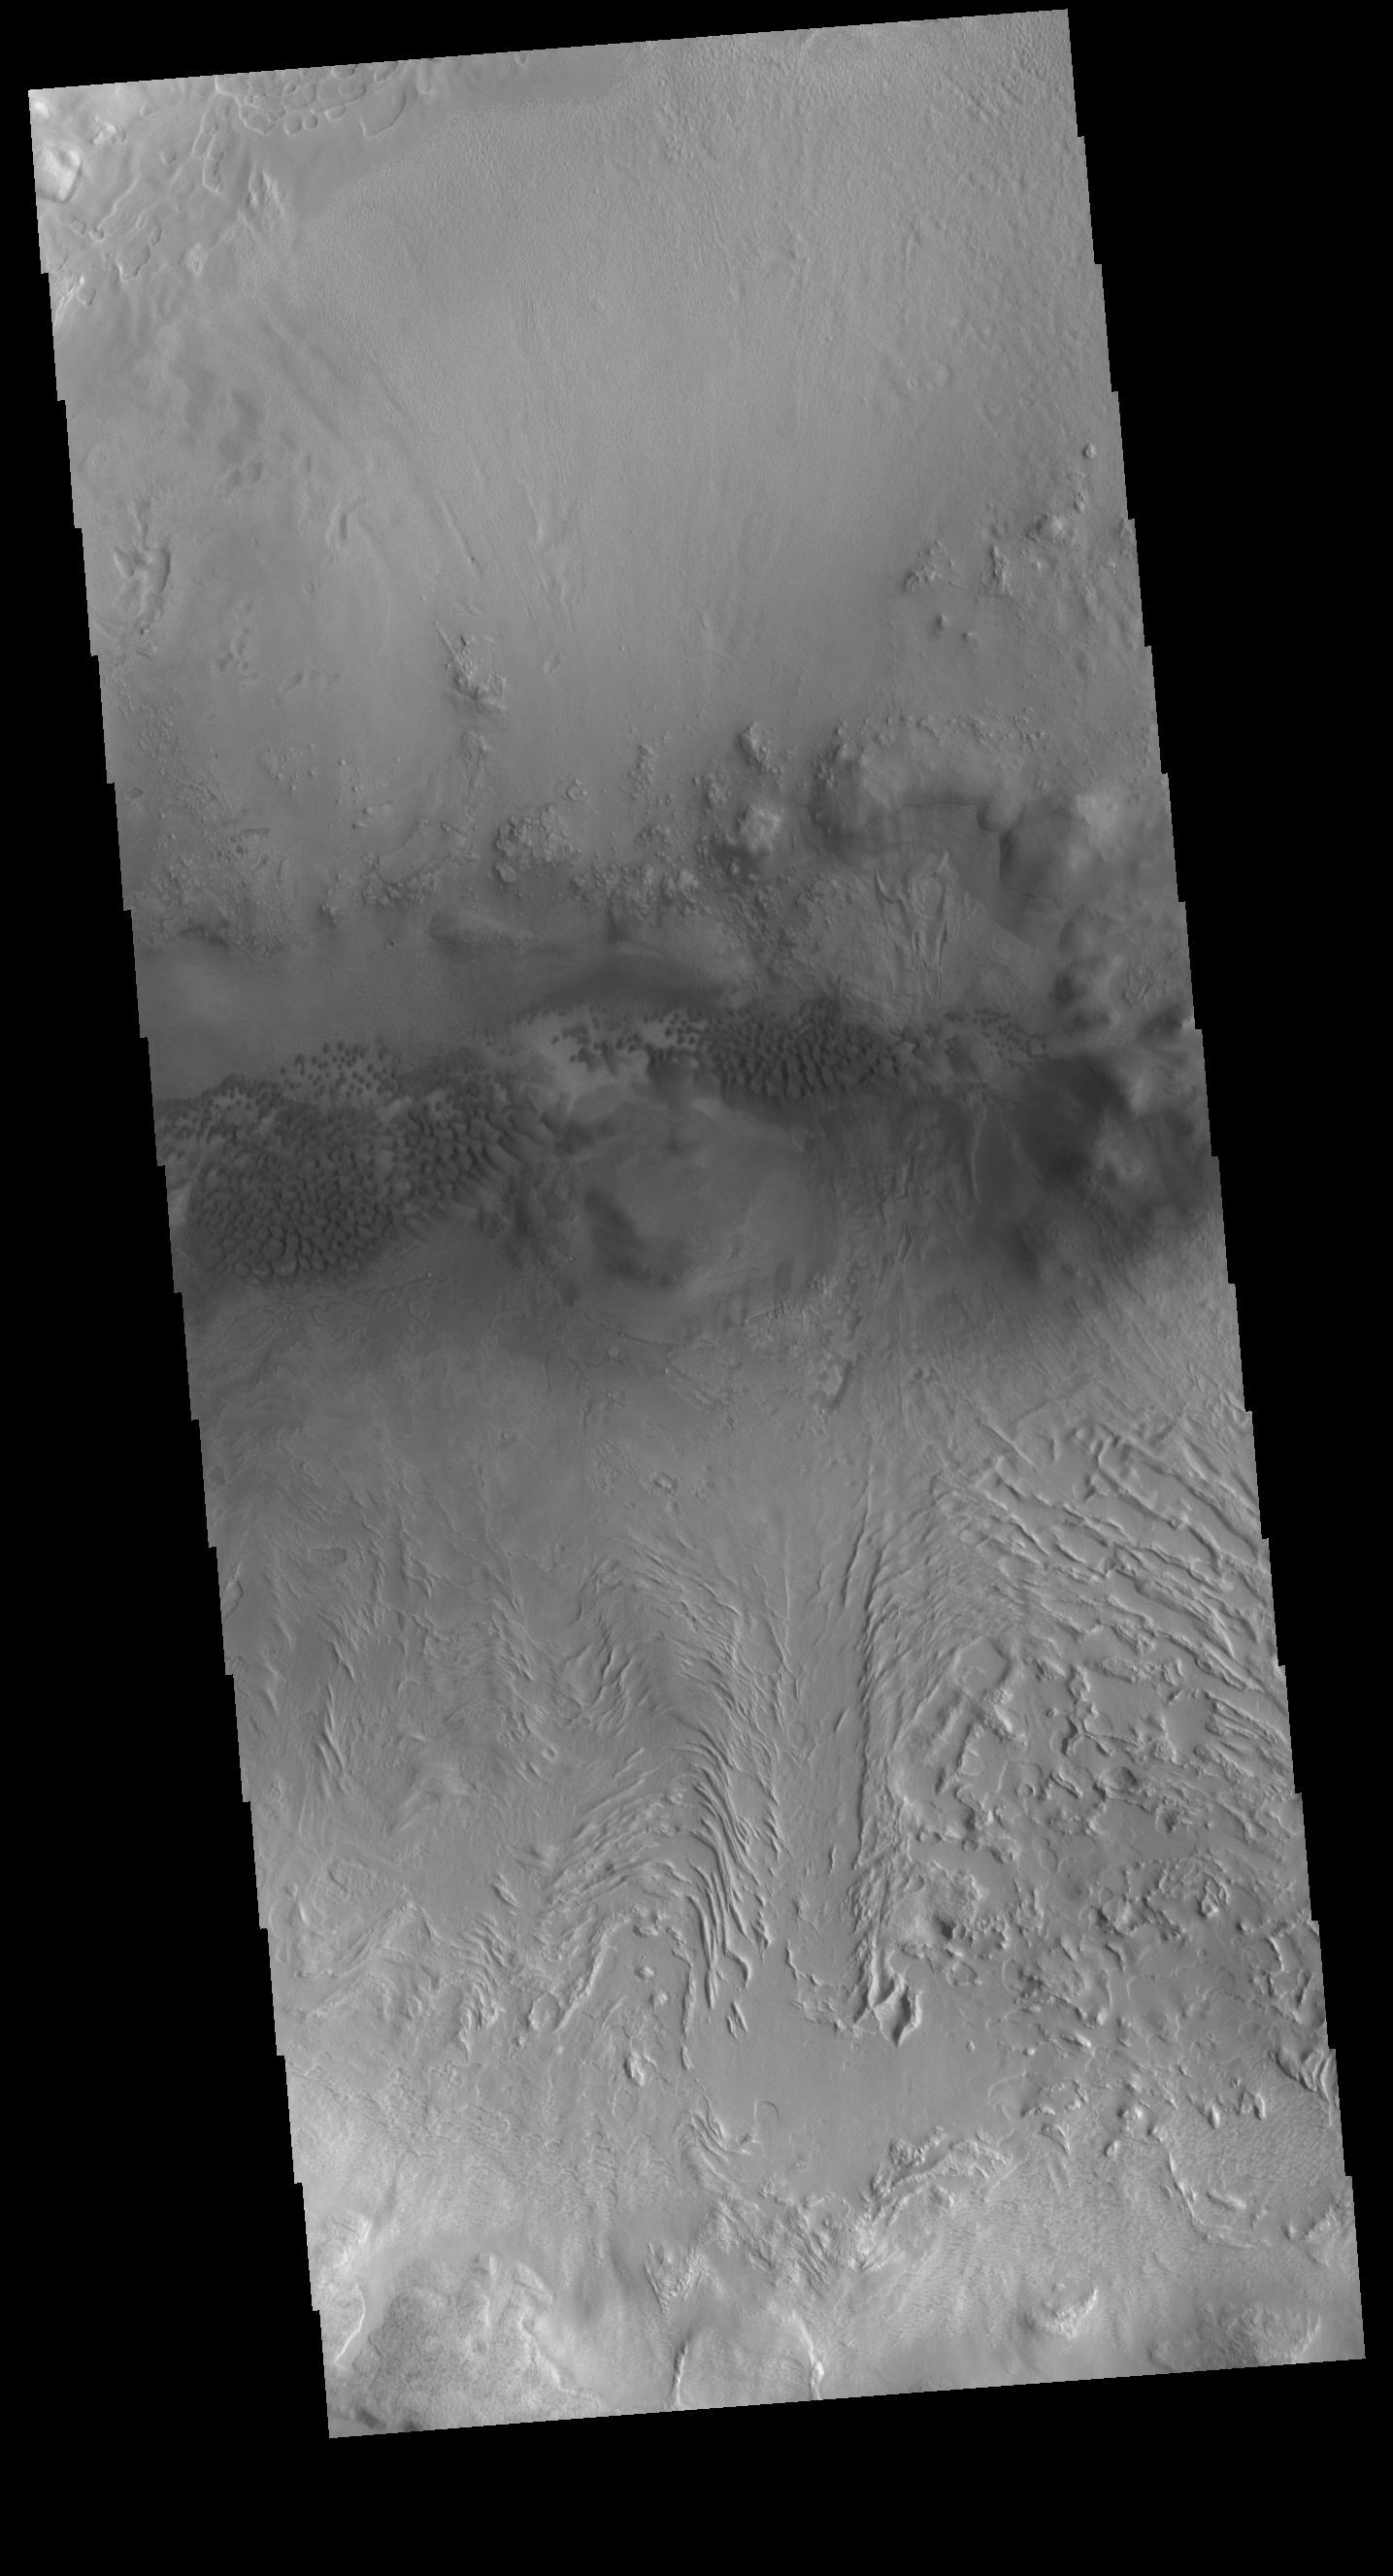

Crater Dunes

This VIS image shows sand dunes on the floor of an unnamed crater located between Terra Sabaea and Utopia Planitia. The inner crater rim seen in the bottom half of the image has flow-like features. This morphology is usually indicative of material containing a volatile such as ice moving downslope.

Credit: NASA/JPL-Caltech/ASU